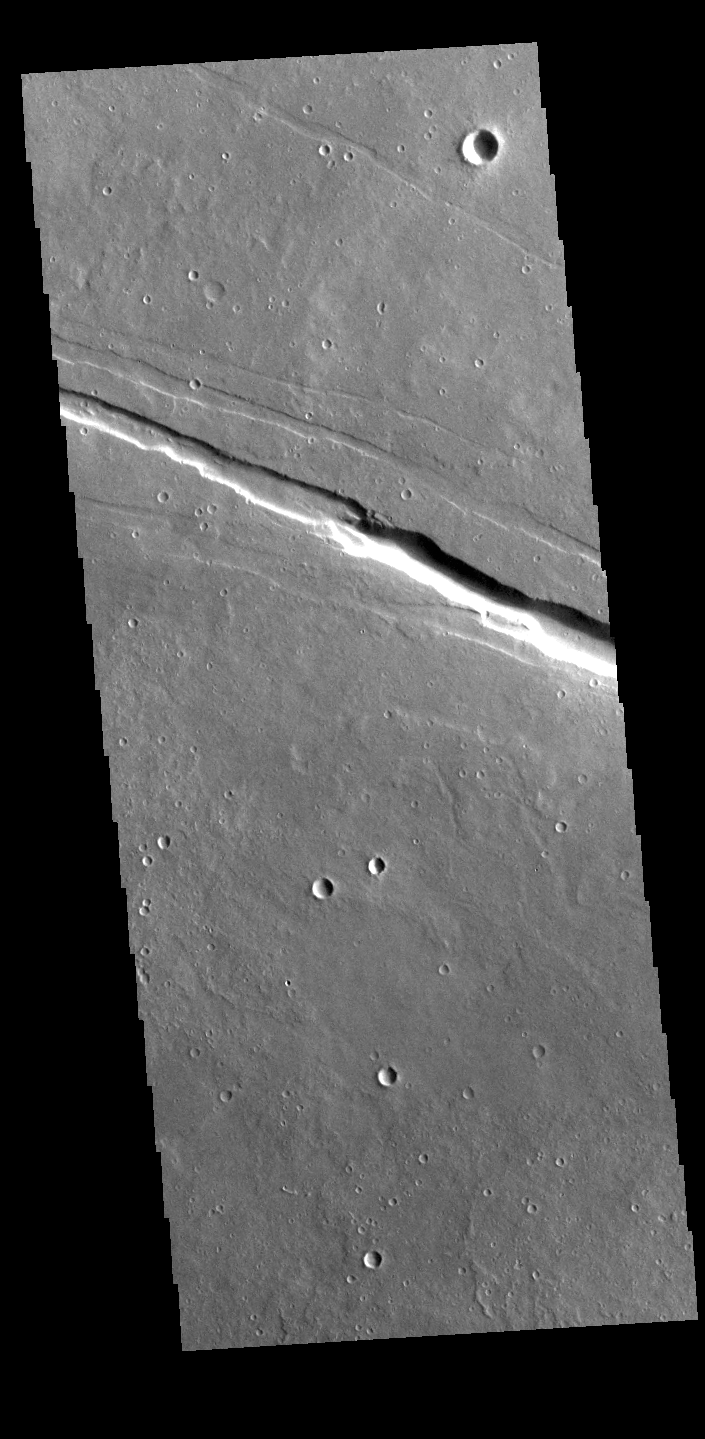

Elysium Fossae

Today’s VIS image shows a section of one of the graben that comprise Elysium Fossae. Graben are formed during tectonic activity, where blocks of material slide down between paired faults. Graben are common around volcanic regions on Mars. The rise of magma to the surface bows up the ground, creating the extensive forces that create graben.

Credit: NASA/JPL-Caltech/ASU